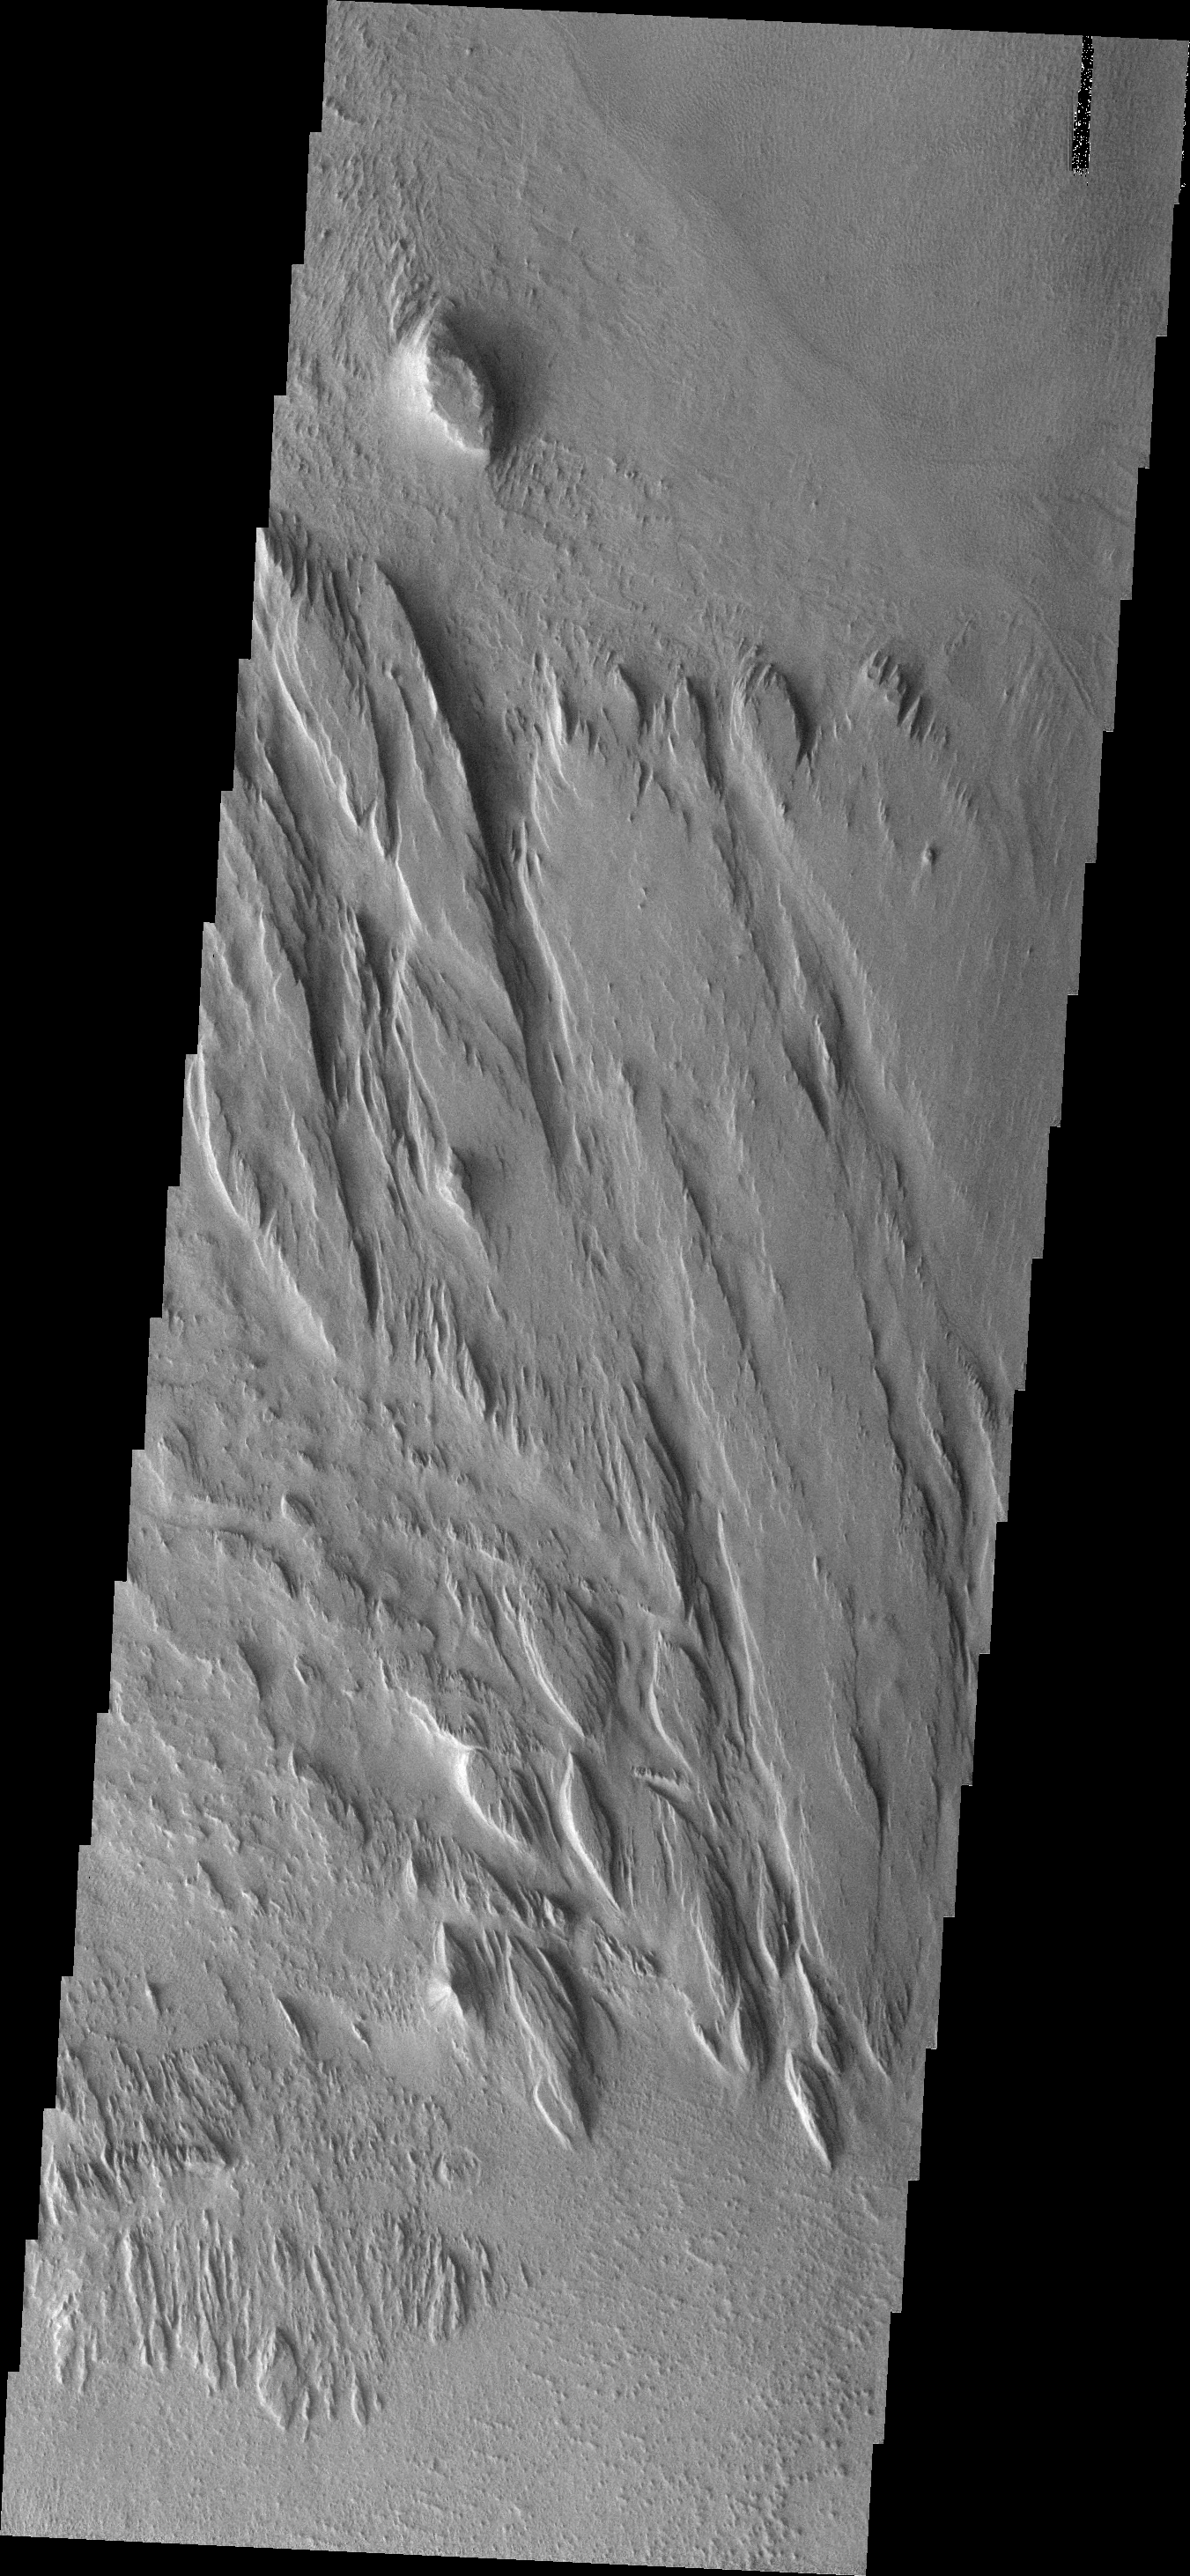

Medusa Fossae Textures

The Medusa Fossae Formation is located east of the Tharsis volcanoes. The material(s) of the formation are easily eroded by the wind and many different wind sculpted textures are found in images of this region.The hill at the top of this image is the same hill from the bottom of yesterday’s image.

Image information: VIS instrument. Latitude -9.7N, Longitude 183.9E. 18 meter/pixel resolution.

Please see the THEMIS Data Citation Note for details on crediting THEMIS images.

Note: this THEMIS visual image has not been radiometrically nor geometrically calibrated for this preliminary release. An empirical correction has been performed to remove instrumental effects. A linear shift has been applied in the cross-track and down-track direction to approximate spacecraft and planetary motion. Fully calibrated and geometrically projected images will be released through the Planetary Data System in accordance with Project policies at a later time.

NASA’s Jet Propulsion Laboratory manages the 2001 Mars Odyssey mission for NASA’s Office of Space Science, Washington, D.C. The Thermal Emission Imaging System (THEMIS) was developed by Arizona State University, Tempe, in collaboration with Raytheon Santa Barbara Remote Sensing. The THEMIS investigation is led by Dr. Philip Christensen at Arizona State University. Lockheed Martin Astronautics, Denver, is the prime contractor for the Odyssey project, and developed and built the orbiter. Mission operations are conducted jointly from Lockheed Martin and from JPL, a division of the California Institute of Technology in Pasadena.

Credit: NASA/JPL/ASU